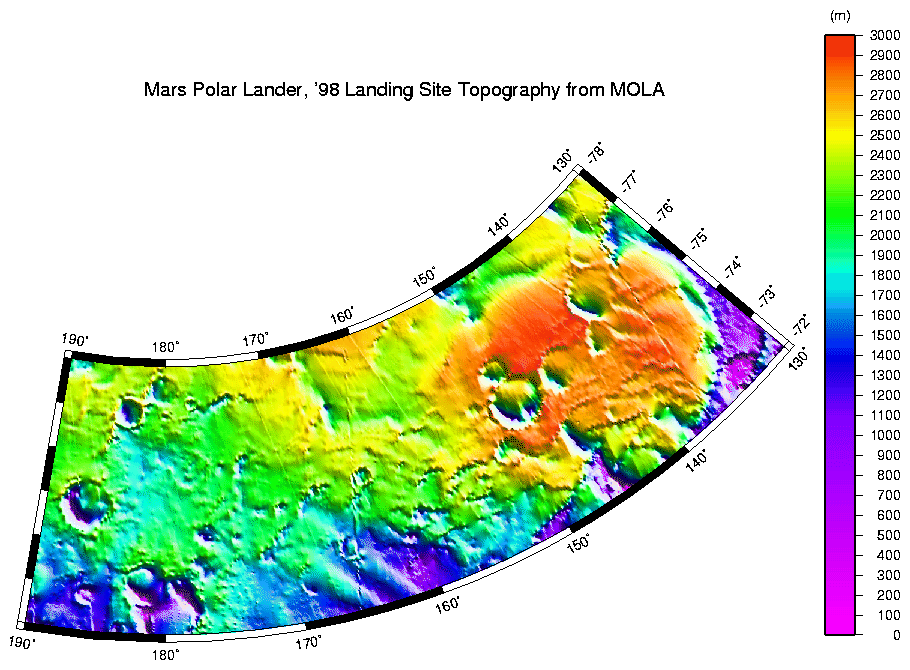

MPL LANDING SITE – DEM

High resolution digital elevation model of the MPL landing site corridor based on observations through MGS Orbit Trim Maneuver-2 on June 10, 1999.

See also MOLA profile coverage (P50482) in the MPL landing site corridor. This plot shows the distribution of data that was used to make the above high-resolution digital elevation model.

Credit: NASA/JPL/GSFC